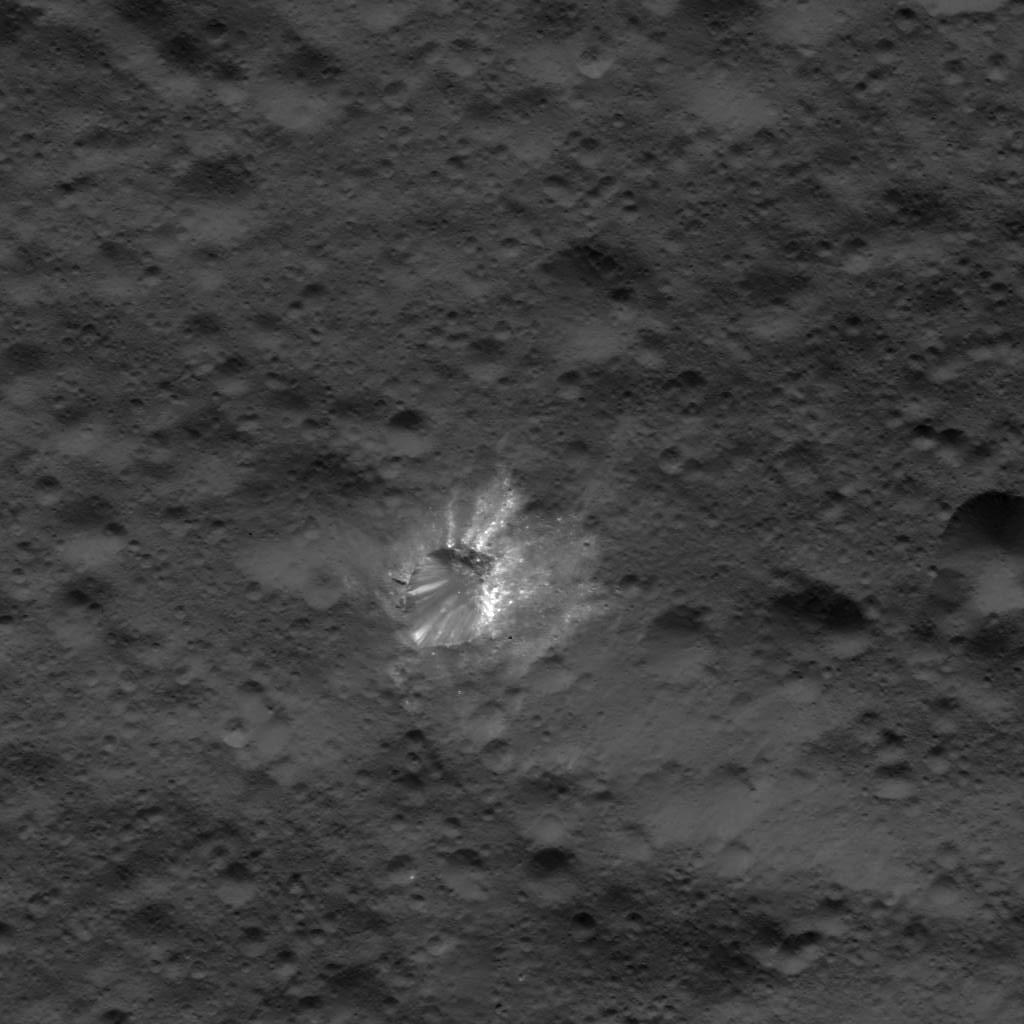

Bright Crater on Ceres

This image was obtained by NASA’s Dawn spacecraft on July 17, 2018 from an altitude of about 25 miles (41 kilometers).

The center of this picture is located at about 31.0 degrees south latitude and 248.9 degrees east longitude.

Dawn’s mission is managed by JPL for NASA’s Science Mission Directorate in Washington. Dawn is a project of the directorates Discovery Program, managed by NASA’s Marshall Space Flight Center in Huntsville, Alabama. JPL is responsible for overall Dawn mission science. Orbital ATK Inc., in Dulles, Virginia, designed and built the spacecraft. The German Aerospace Center, Max Planck Institute for Solar System Research, Italian Space Agency and Italian National Astrophysical Institute are international partners on the mission team.

Credit: NASA/JPL-Caltech/UCLA/MPS/DLR/IDA